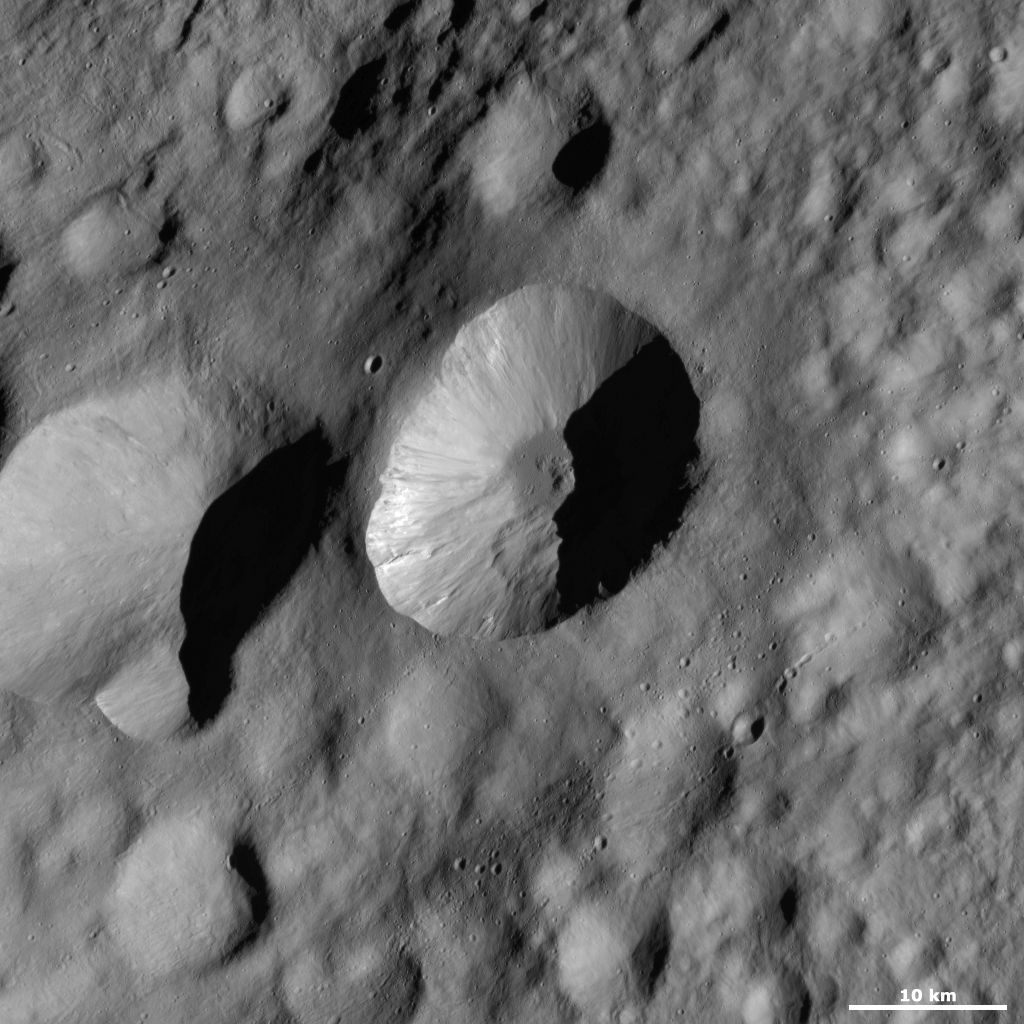

Licinia Crater

This Dawn framing camera (FC) image of Vesta shows Licinia crater, which is the large crater in the center of the image. Licinia has a fresh, sharp rim that is scalloped in shape. Around the side of Licinia crater there are many streaks of dark and bright material cascading towards the crater’s center. There are also many hummocky slumps of material around the crater’s walls and base. There is a mound of material in the crater’s center, which is surrounded by smooth, darker material. The possibility that such smooth material on Vesta’s surface is impact melt is currently under investigation. Licinia crater is one of the freshest craters in this image.

This image is located in Vesta’s Floronia quadrangle, in Vesta’s northern hemisphere. NASA’s Dawn spacecraft obtained this image with its framing camera on Oct. 11, 2011. This image was taken through the camera’s clear filter. The distance to the surface of Vesta is 700 kilometers (435 miles) and the image has a resolution of about 63 meters (207 feet) per pixel. This image was acquired during the HAMO (high-altitude mapping orbit) phase of the mission.

The Dawn mission to Vesta and Ceres is managed by NASA’s Jet Propulsion Laboratory, a division of the California Institute of Technology in Pasadena, for NASA’s Science Mission Directorate, Washington D.C. UCLA is responsible for overall Dawn mission science. The Dawn framing cameras have been developed and built under the leadership of the Max Planck Institute for Solar System Research, Katlenburg-Lindau, Germany, with significant contributions by DLR German Aerospace Center, Institute of Planetary Research, Berlin, and in coordination with the Institute of Computer and Communication Network Engineering, Braunschweig. The framing camera project is funded by the Max Planck Society, DLR, and NASA/JPL.

Credit: NASA/JPL-Caltech/UCLA/MPS/DLR/IDA